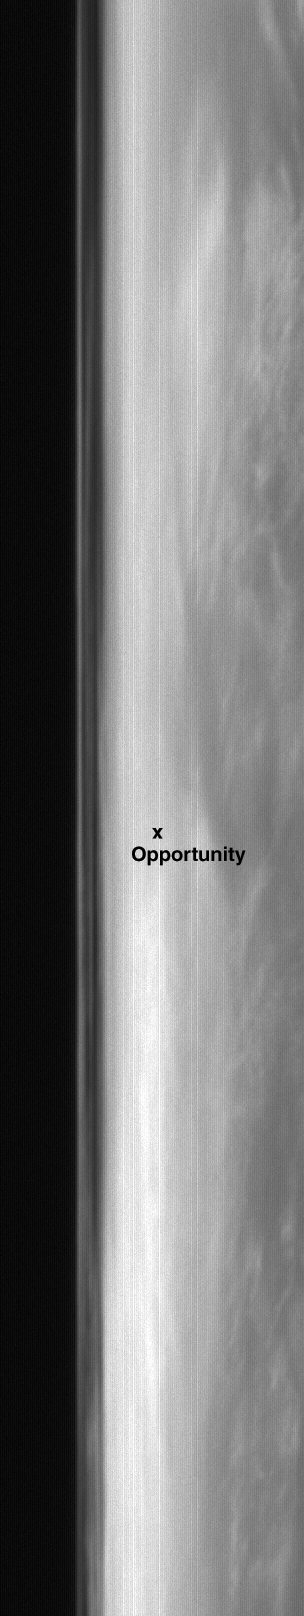

Clouds over Opportunity Site

4 May 2004
In recent weeks, the Mars Global Surveyor (MGS) Mars Orbiter Camera (MOC) blue wide angle images have been showing clouds high in the atmosphere over the Mars Exploration Rover (MER-B), Opportunity, landing site in Meridiani Planum. This view of the sunward limb of Mars shows an example. It was acquired by the MOC blue camera late last week on 29 April 2004. The “x” shows the location of the rover site. The bright features in this image are water ice clouds. The dark portion of the image on the left is outer space. Clouds can also be seen in a zone approximately 20 to 40 kilometers (12-25 miles) above the martian limb. North is approximately up, east is toward the right, and sunlight illuminates the scene from the left (west). The image runs along the limb from about latitudes 4°S to about 2°N.

Credit: NASA/JPL/Malin Space Science Systems